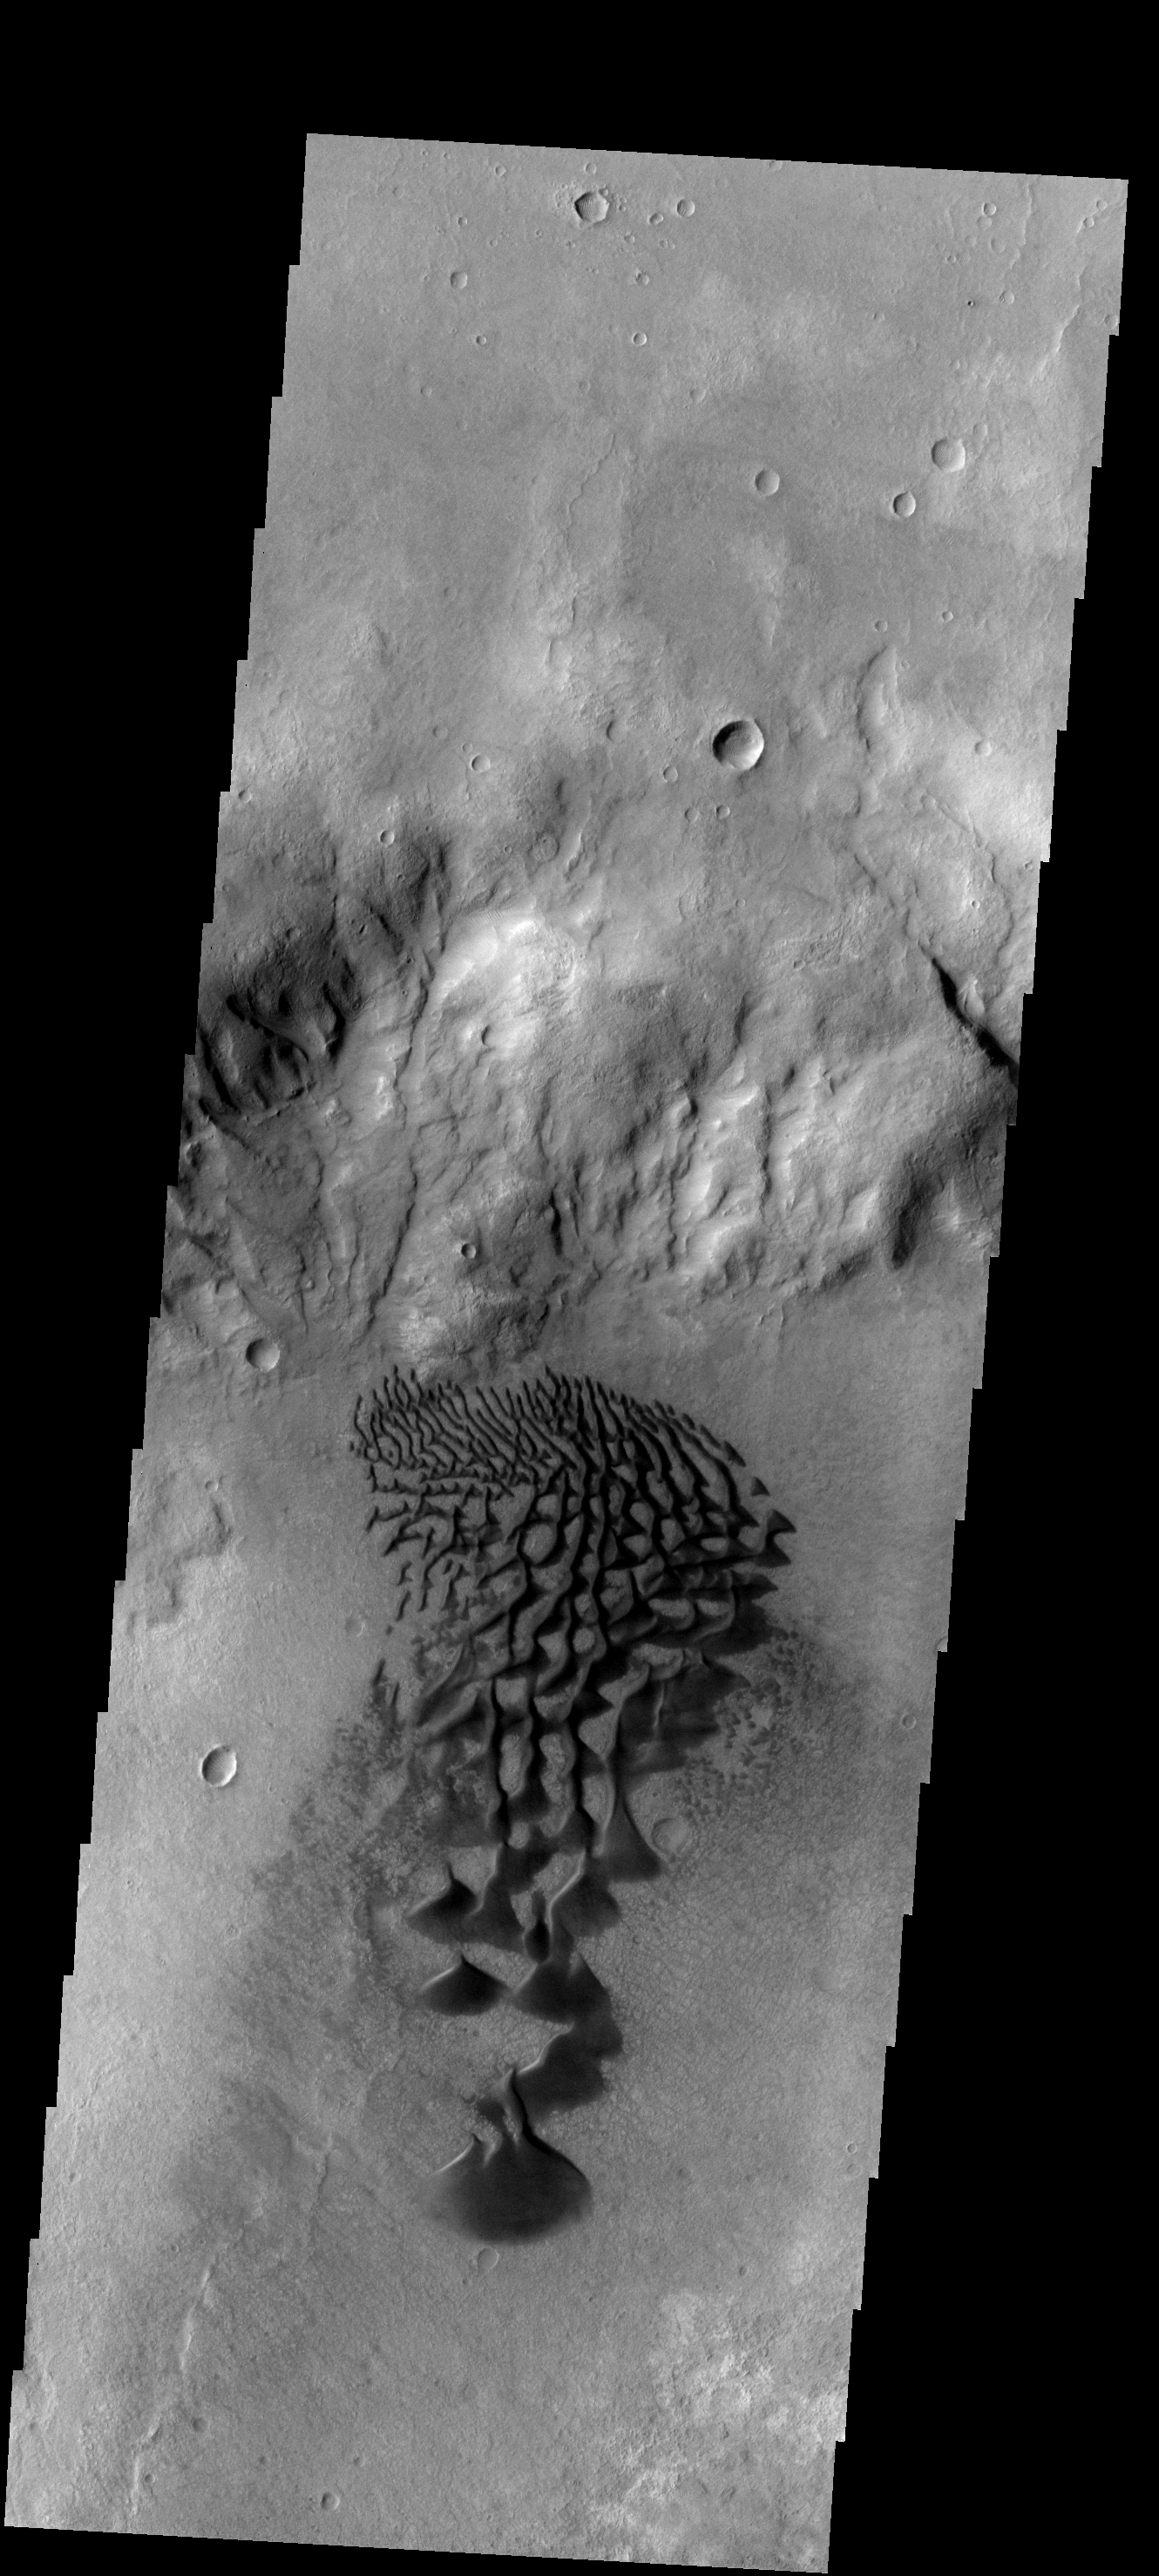

Dunes

These dunes are located on the floor of Bunge Crater.

Image information: VIS instrument. Latitude -33.4N, Longitude 311.2E. 17 meter/pixel resolution.

Please see the THEMIS Data Citation Note for details on crediting THEMIS images.

Note: this THEMIS visual image has not been radiometrically nor geometrically calibrated for this preliminary release. An empirical correction has been performed to remove instrumental effects. A linear shift has been applied in the cross-track and down-track direction to approximate spacecraft and planetary motion. Fully calibrated and geometrically projected images will be released through the Planetary Data System in accordance with Project policies at a later time.

NASA’s Jet Propulsion Laboratory manages the 2001 Mars Odyssey mission for NASA’s Office of Space Science, Washington, D.C. The Thermal Emission Imaging System (THEMIS) was developed by Arizona State University, Tempe, in collaboration with Raytheon Santa Barbara Remote Sensing. The THEMIS investigation is led by Dr. Philip Christensen at Arizona State University. Lockheed Martin Astronautics, Denver, is the prime contractor for the Odyssey project, and developed and built the orbiter. Mission operations are conducted jointly from Lockheed Martin and from JPL, a division of the California Institute of Technology in Pasadena.

Credit: NASA/JPL/ASU